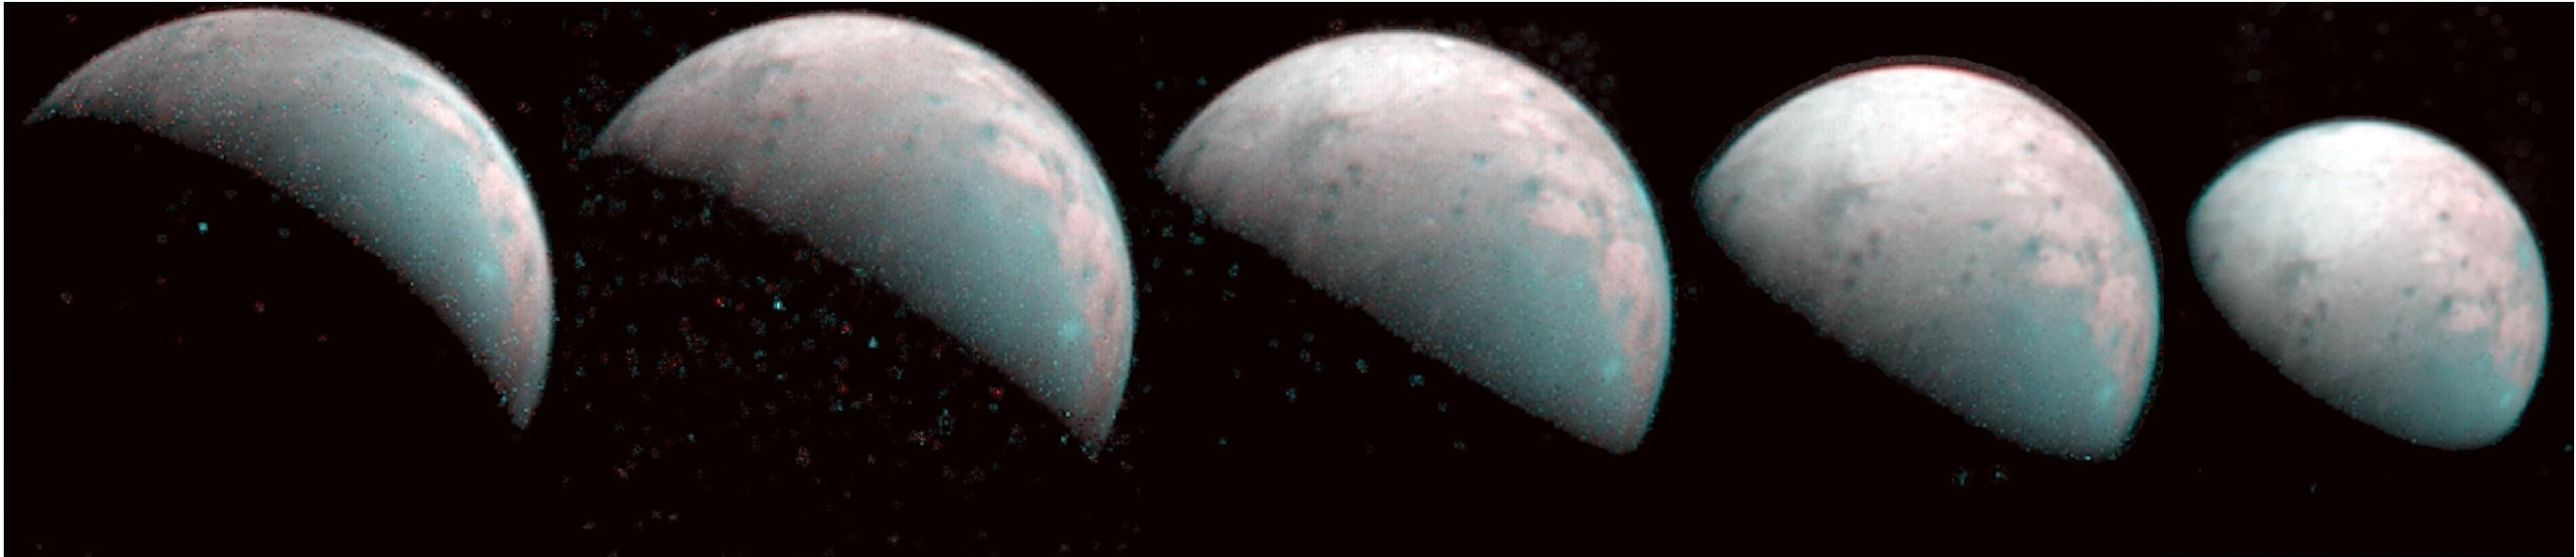

Five Ganymedes

The north pole of Jupiter’s giant moon Ganymede can be seen in this composite image of infrared data from the Jovian Infrared Auroral Mapper (JIRAM) instrument aboard NASA’s Juno spacecraft. Five infrared images were taken every 20 minutes, beginning at time of closest approach (far left) on Dec. 26, 2019, when Juno was about 62,000 miles (100,000 kilometers) distant. The infrared imagery provides the first infrared mapping of the massive moon’s northern frontier.

As Ganymede has no atmosphere to impede the progress of charged particles from the Sun, the surface at its poles is constantly being bombarded by plasma from Jupiter’s gigantic magnetosphere. The bombardment has a dramatic effect on Ganymede’s ice. Frozen water molecules detected at both poles have no appreciable order to their arrangement, and the amorphous ice has a different infrared signature than the crystalline ice found at Ganymede’s equator.

JIRAM was designed to capture the infrared light emerging from deep inside Jupiter, probing the weather layer down to 30 to 45 miles (50 to 70 kilometers) below Jupiter’s cloud tops.

Credit: NASA/JPL-Caltech/SwRI/ASI/INAF/JIRAM